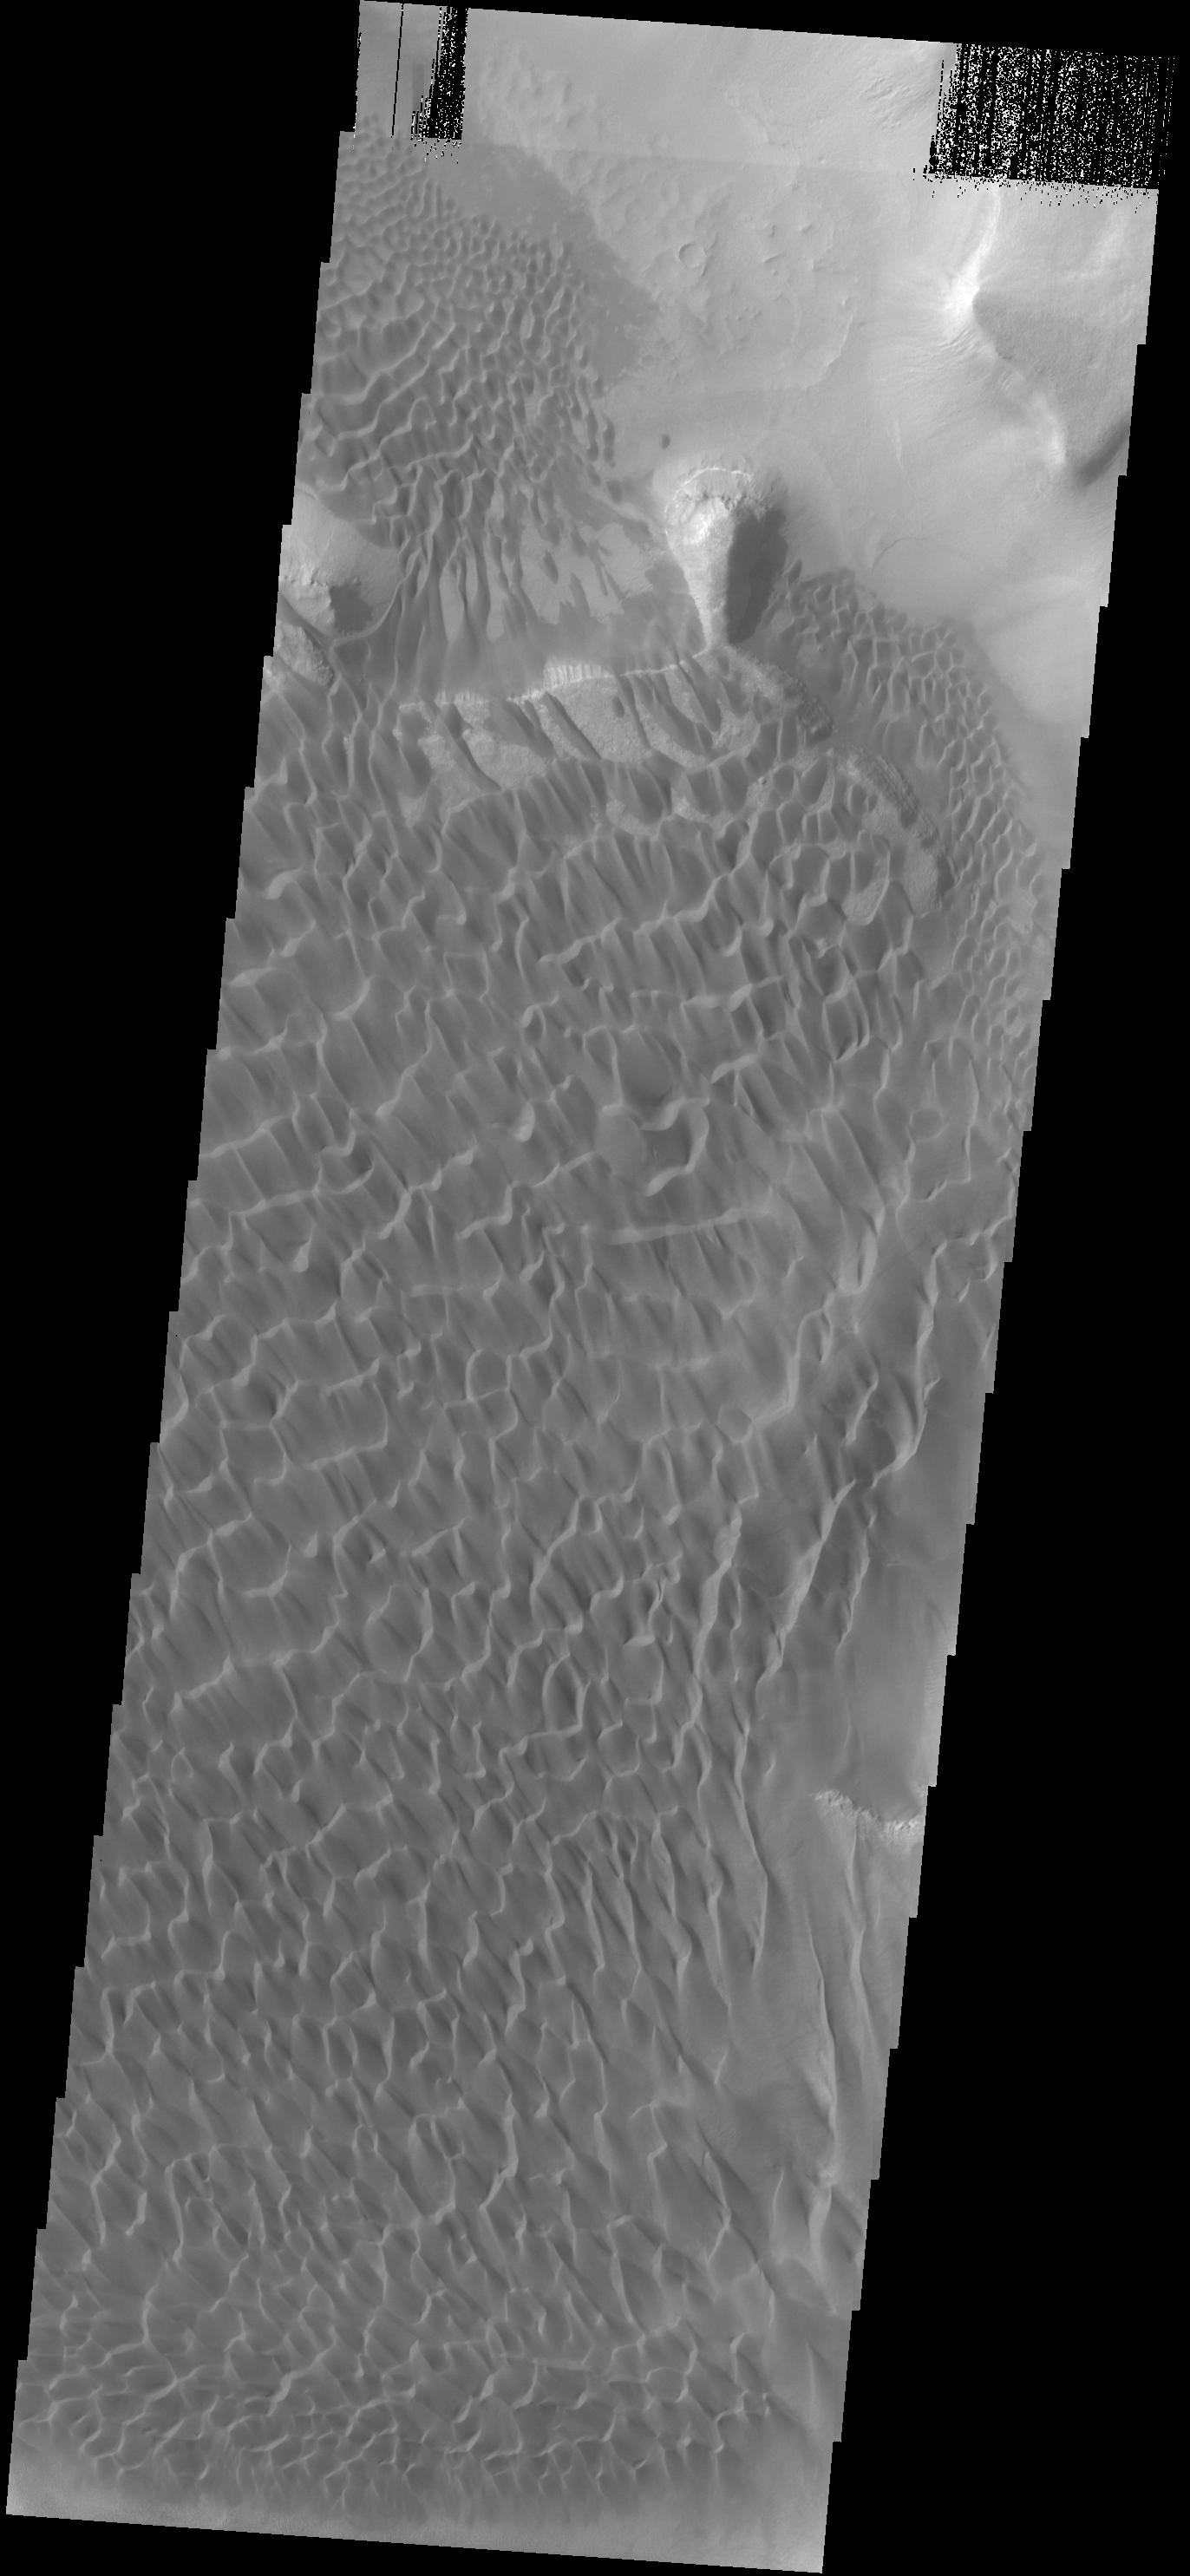

Rabe Crater Dunes

This VIS image shows part of the dune field located on the floor of Rabe Crater. Compare this image with the IR image from earlier this week.

Credit: NASA/JPL-Caltech/ASU